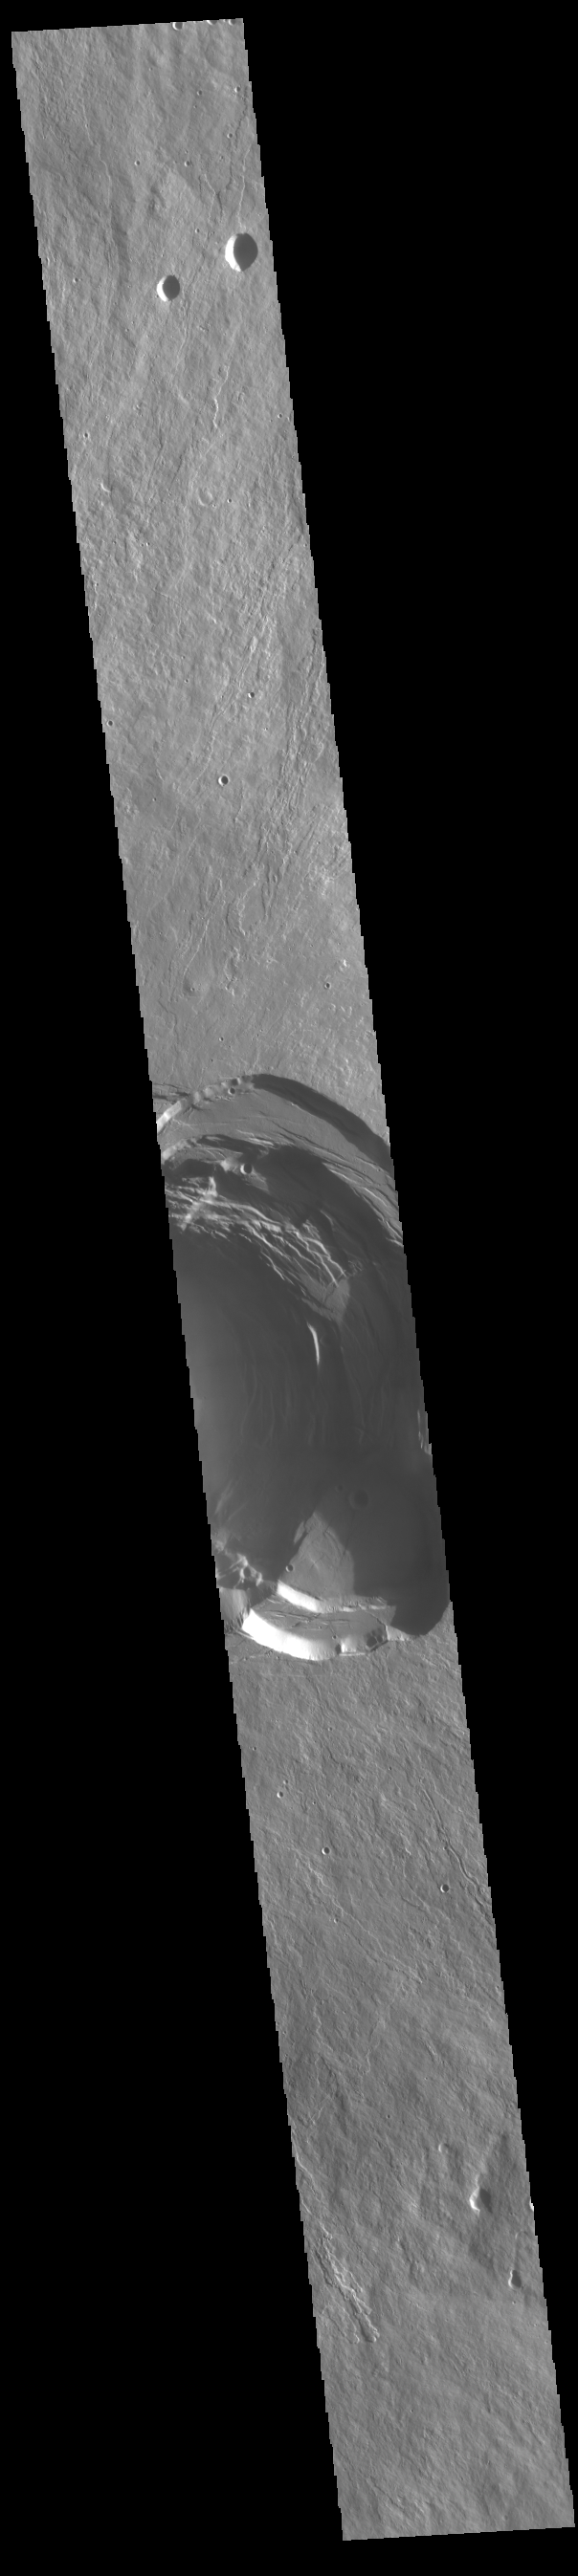

Ascraeus Mons Summit

This VIS image shows part of the complex caldera at the summit of Ascraeus Mons. Ascraeus Mons is the northernmost and tallest of the three large aligned Tharsis volcanoes. Calderas are found at the tops of volcanoes and are the source region for magma that rises from an underground lava source to erupt at the surface. Volcanoes are formed by repeated flows from the central caldera. The final eruptions can pool within the summit caldera, leaving a flat surface as they cool. Calderas are also a location of collapse, creating rings of tectonic faults that form the caldera rim. Ascraeus Mons has several caldera features at its summit. Ascraeus Mons is 18 km (11 miles) tall, for comparison Mauna Kea – the tallest volcano on Earth – is 10 km tall (6.2 miles, measured from the base below sea level).

Credit: NASA/JPL-Caltech/ASU